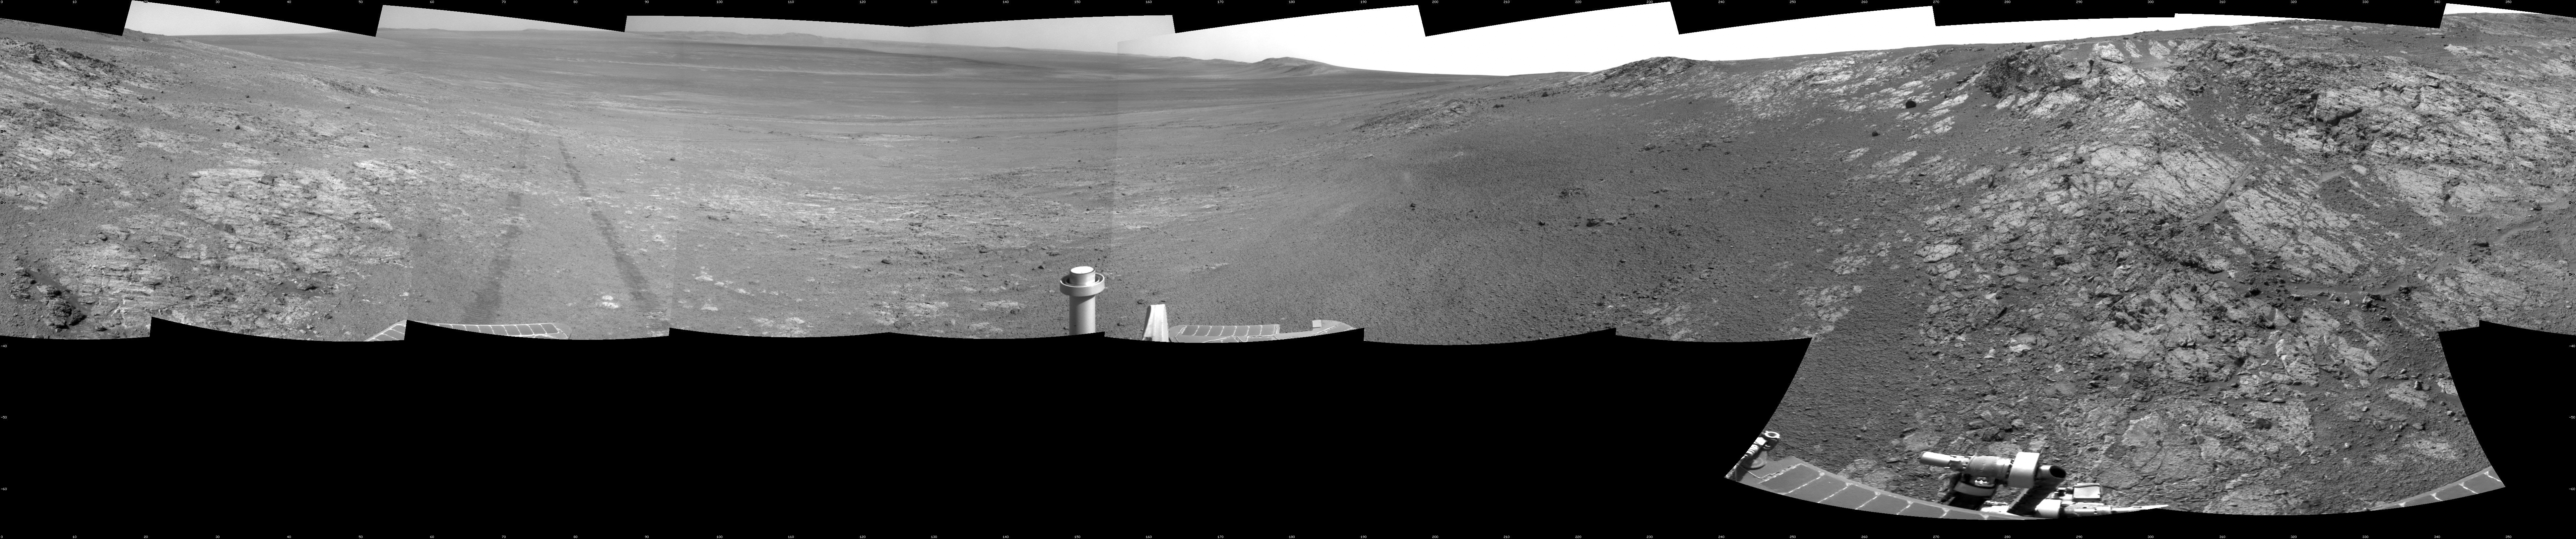

Opportunity’s Surroundings on Sol 3105, on ‘Matijevic Hill’

This full-circle panorama shows the terrain around the NASA Mars Exploration Rover Opportunity during the 3,105th Martian day, or sol, of the rover’s work on Mars (Oct. 18, 2012). It was assembled from images taken by the rover’s navigation camera. South is at the center. North is on both ends.

Opportunity had driven about 61 feet (18.5 meters) westward earlier on Sol 3105 to reach this location, which is on the northern portion of “Matijevic Hill” on the “Cape York” segment of the western rim of Endeavour Crater. The wheel tracks created by the drive are visible. For scale, the distance between the two parallel tracks is about 3.3 feet (1 meter).

The basin of Endeavour Crater is in the left half of the image. Opportunity has been working on the western rim of Endeavour since mid-2011.

The panorama is presented as a cylindrical projection.

Credit: NASA/JPL-Caltech